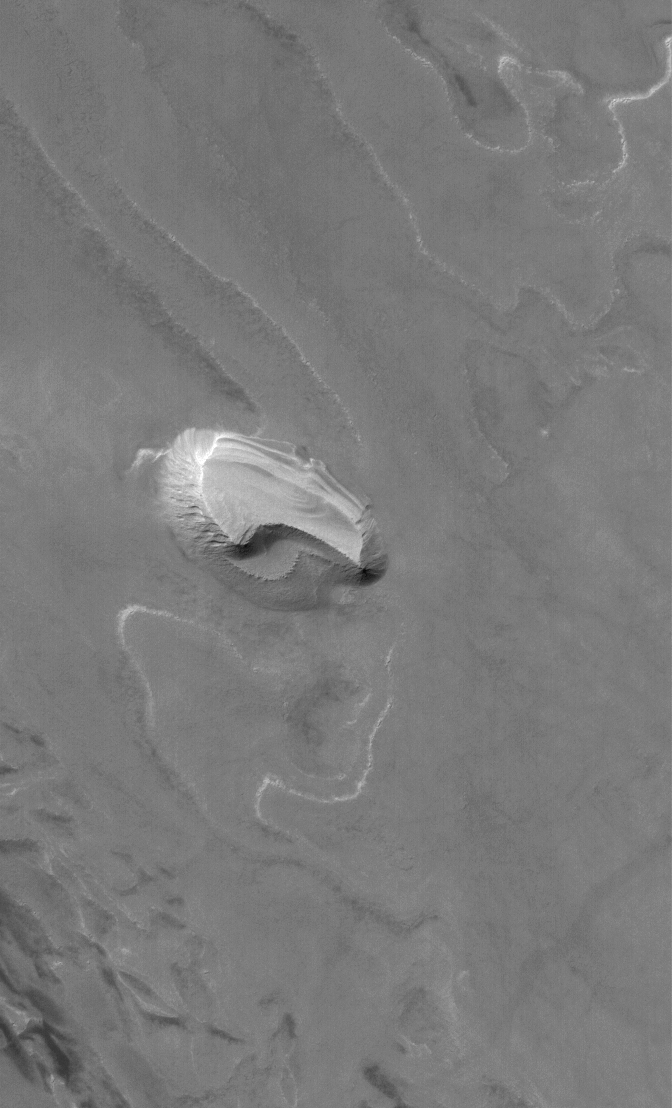

Spallanzani Layers

31 March 2006
This Mars Global Surveyor (MGS) Mars Orbiter Camera (MOC) image shows a layered, light-toned mesa among other layered materials exposed in a mound that covers much of the floor of Spallanzani Crater.

Location near: 58.3°S, 273.9°W
Image width: ~3 km (~1.9 mi)
Illumination from: upper left
Season: Southern Summer

Credit: NASA/JPL/Malin Space Science Systems